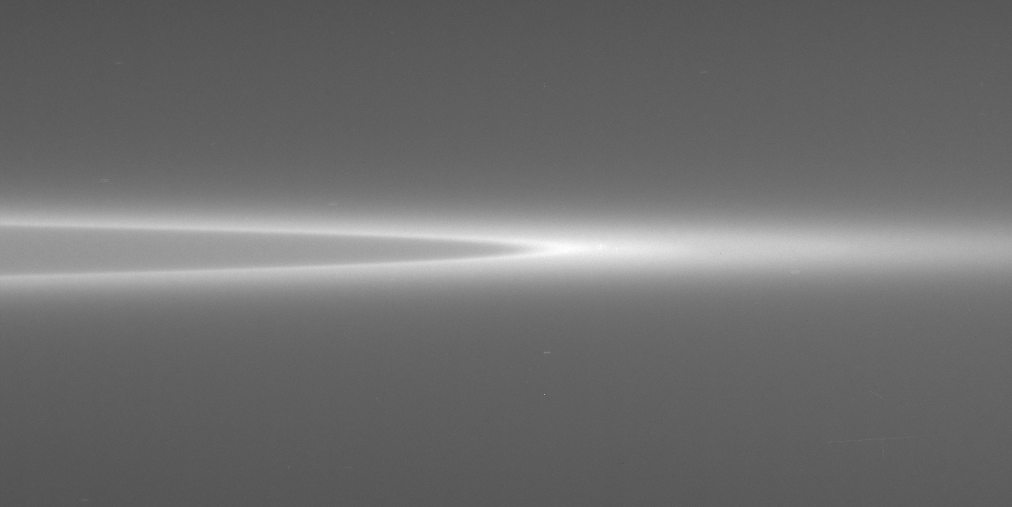

G Sharp

This contrast-enhanced view of Saturn’s faint G ring shows its extremely sharp inner edge and more diffuse outer boundary. Using its large high-gain antenna as a shield, the Cassini spacecraft flew through the region interior to the G ring during insertion into Saturn orbit. The spacecraft was struck many times by the fine icy particles that populate the region between the F and G rings.

The image was taken in visible light with the Cassini spacecraft narrow-angle camera on Jan. 19, 2006, at a distance of approximately 1.2 million kilometers (700,000 miles) from Saturn. The image scale is 7 kilometers (4 miles) per pixel.

The Cassini-Huygens mission is a cooperative project of NASA, the European Space Agency and the Italian Space Agency. The Jet Propulsion Laboratory, a division of the California Institute of Technology in Pasadena, manages the mission for NASA’s Science Mission Directorate, Washington, D.C. The Cassini orbiter and its two onboard cameras were designed, developed and assembled at JPL. The imaging operations center is based at the Space Science Institute in Boulder, Colo.

Credit: NASA/JPL/Space Science Institute